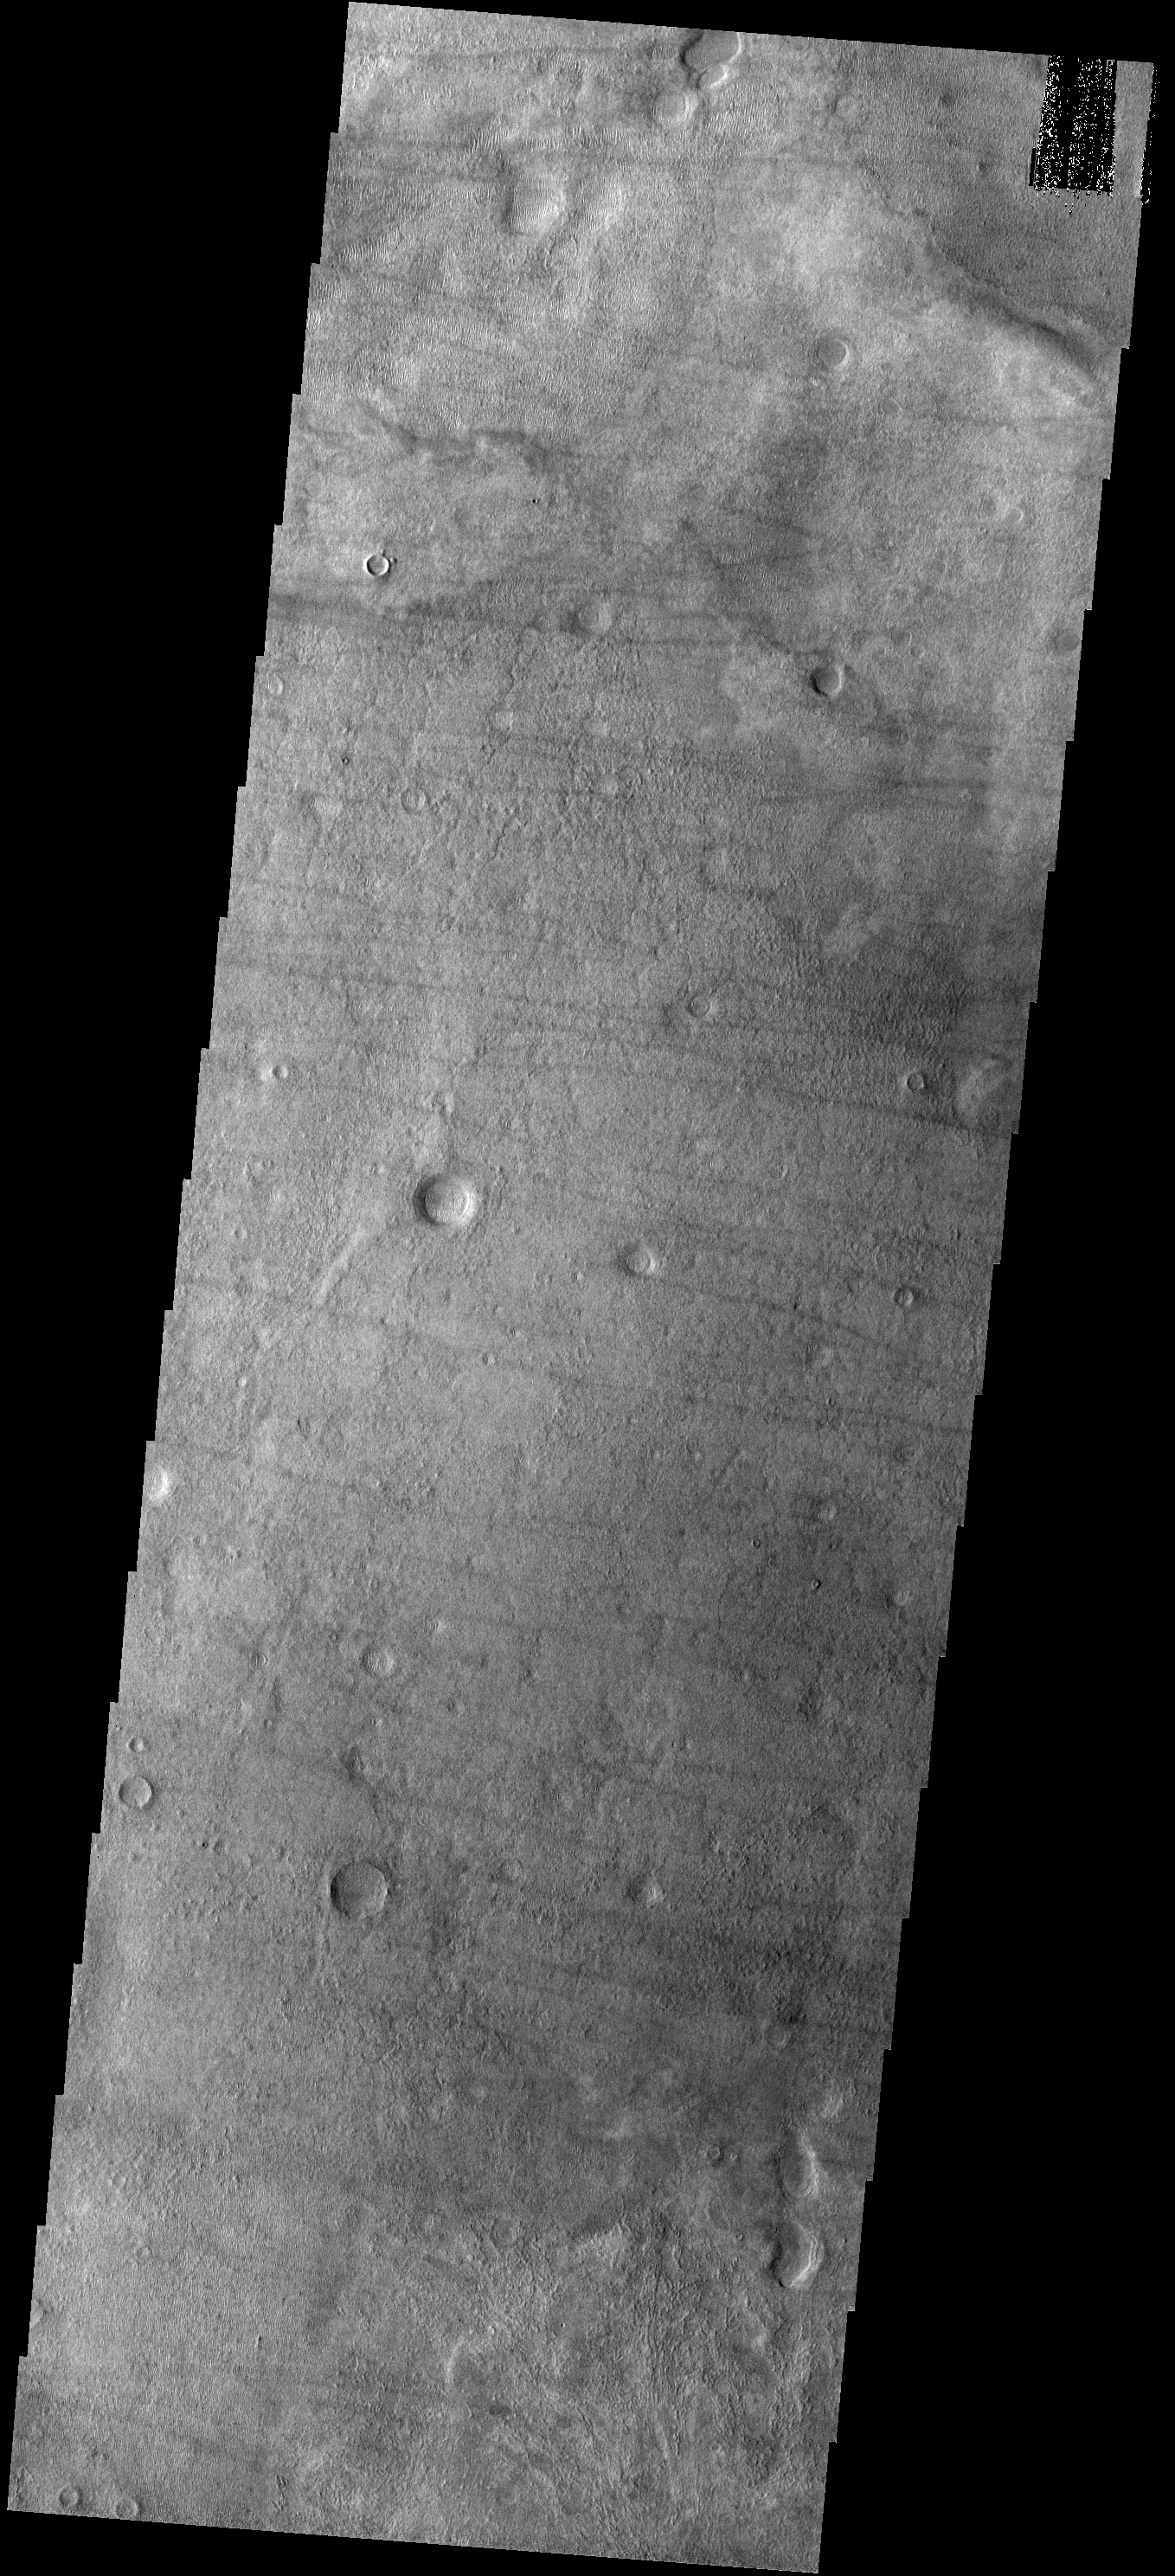

Dust Devil Tracks

These dust devil tracks are located in Noachis Terra, south of Proctor Crater.

Image information: VIS instrument. Latitude -50.1N, Longitude 28.5E. 17 meter/pixel resolution.

Please see the THEMIS Data Citation Note for details on crediting THEMIS images.

Note: this THEMIS visual image has not been radiometrically nor geometrically calibrated for this preliminary release. An empirical correction has been performed to remove instrumental effects. A linear shift has been applied in the cross-track and down-track direction to approximate spacecraft and planetary motion. Fully calibrated and geometrically projected images will be released through the Planetary Data System in accordance with Project policies at a later time.

NASA’s Jet Propulsion Laboratory manages the 2001 Mars Odyssey mission for NASA’s Office of Space Science, Washington, D.C. The Thermal Emission Imaging System (THEMIS) was developed by Arizona State University, Tempe, in collaboration with Raytheon Santa Barbara Remote Sensing. The THEMIS investigation is led by Dr. Philip Christensen at Arizona State University. Lockheed Martin Astronautics, Denver, is the prime contractor for the Odyssey project, and developed and built the orbiter. Mission operations are conducted jointly from Lockheed Martin and from JPL, a division of the California Institute of Technology in Pasadena.

Credit: NASA/JPL/ASU